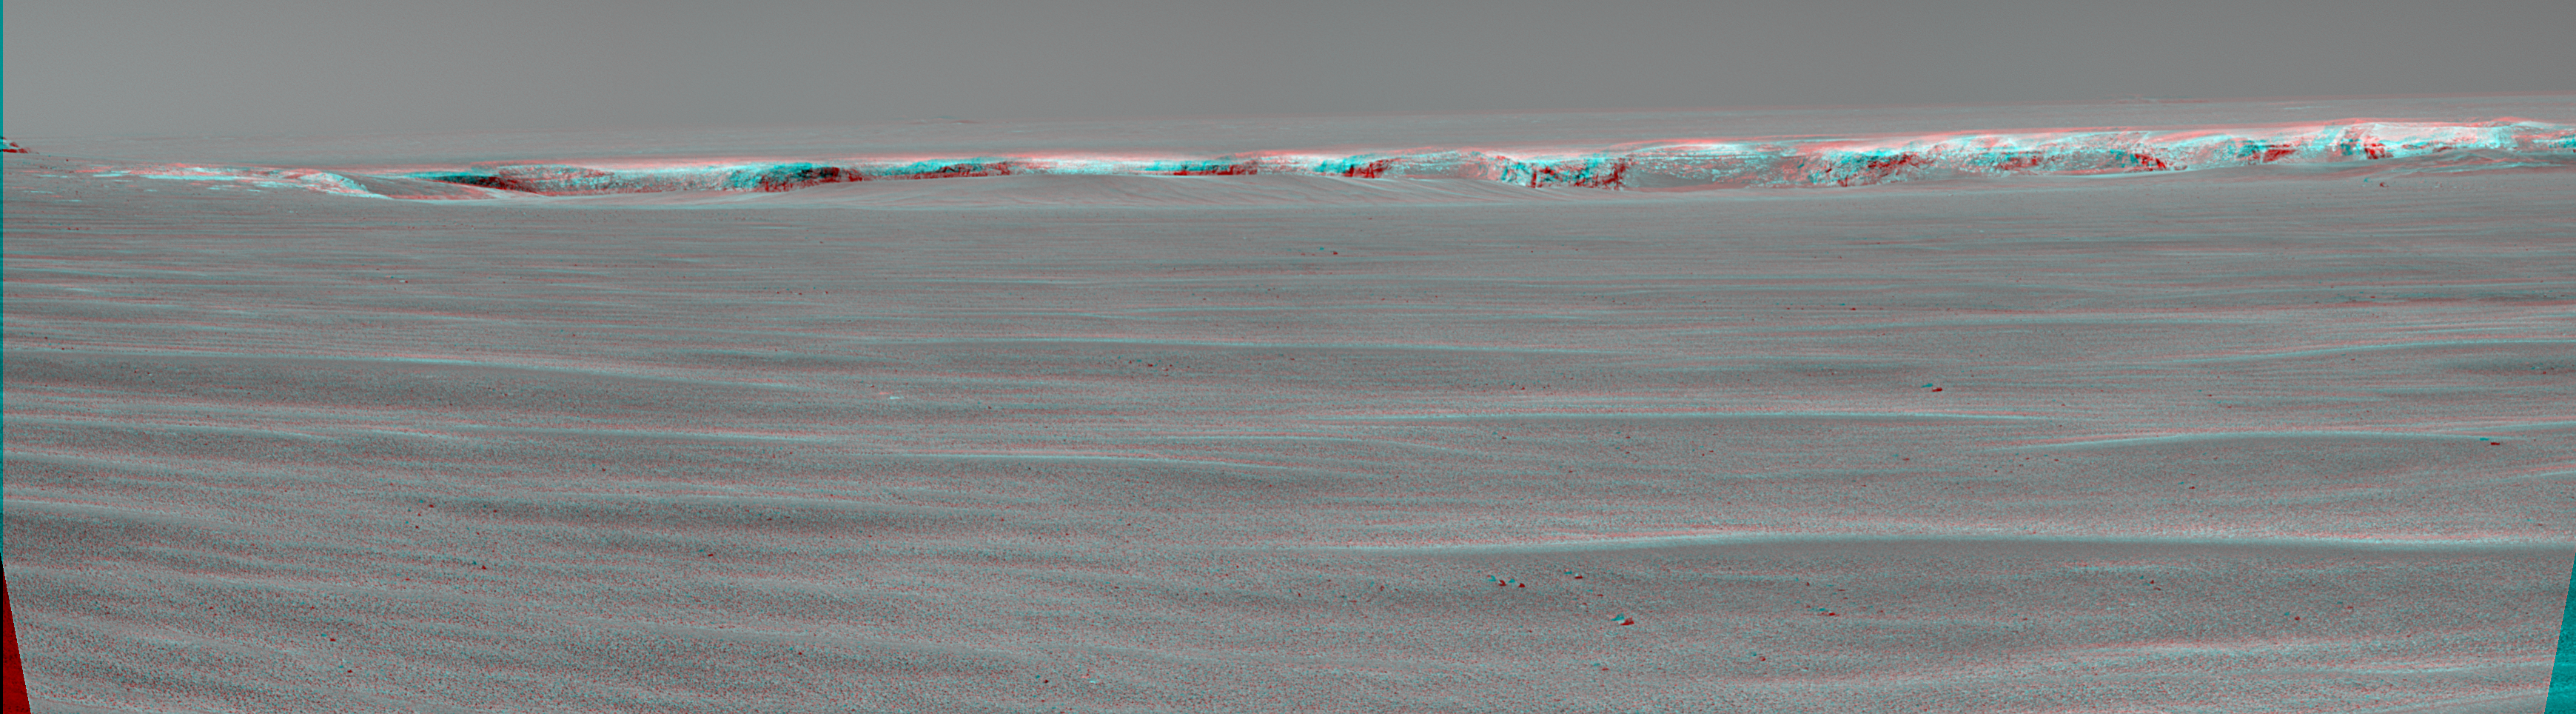

Pancam Peek into ‘Victoria Crater’ (Stereo)

A drive of about 60 meters (about 200 feet) on the 943rd Martian day, or sol, of Opportunity’s exploration of Mars’ Meridiani Planum region (Sept. 18, 2006) brought the NASA rover to within about 50 meters (about 160 feet) of the rim of “Victoria Crater.” This crater has been the mission’s long-term destination for the past 21 Earth months. Opportunity reached a location from which the cameras on top of the rover’s mast could begin to see into the interior of Victoria. This stereo anaglyph was made from frames taken on sol 943 by the panoramic camera (Pancam) to offer a three-dimensional view when seen through red-blue glasses. It shows the upper portion of interior crater walls facing toward Opportunity from up to about 850 meters (half a mile) away. The amount of vertical relief visible at the top of the interior walls from this angle is about 15 meters (about 50 feet). The exposures were taken through a Pancam filter selecting wavelengths centered on 750 nanometers.

Victoria Crater is about five times wider than “Endurance Crater,” which Opportunity spent six months examining in 2004, and about 40 times wider than “Eagle Crater,” where Opportunity first landed. The great lure of Victoria is the expectation that a thick stack of geological layers will be exposed in the crater walls, potentially several times the thickness that was previously studied at Endurance and therefore, potentially preserving several times the historical record.

Credit: NASA/JPL-Caltech/Cornell